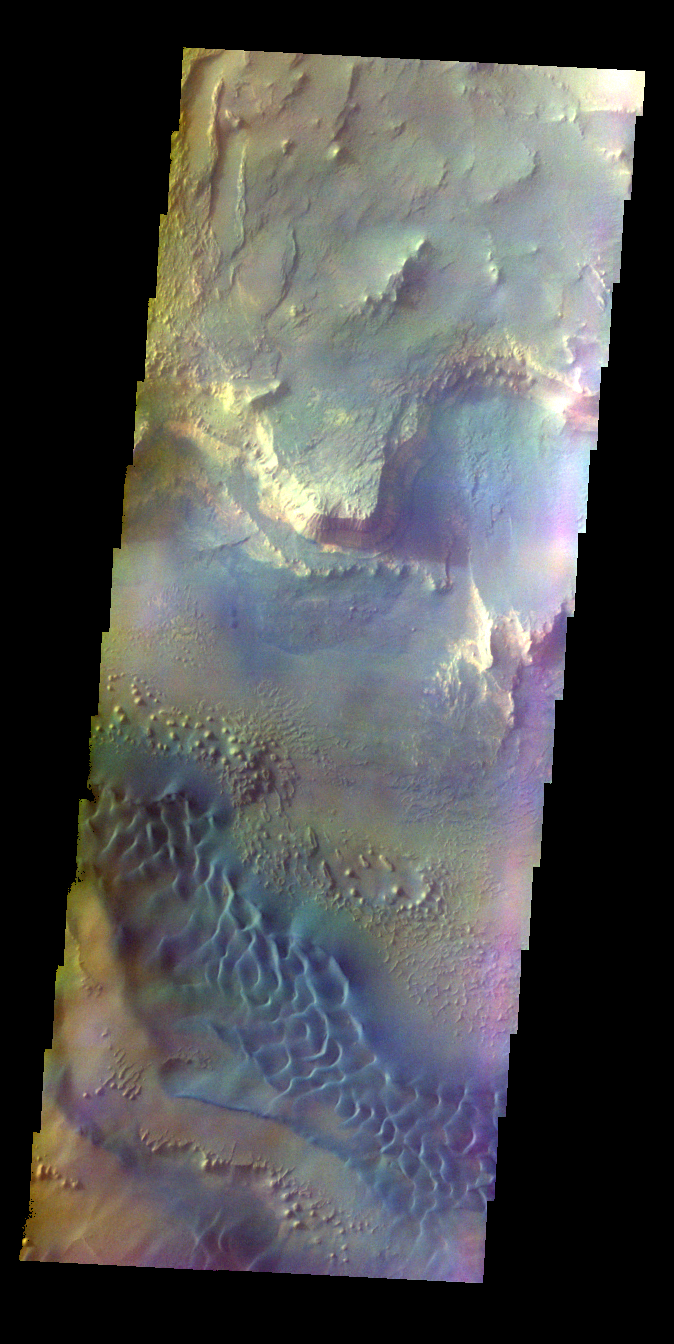

Melas Chasma – False Color

The THEMIS VIS camera contains 5 filters. The data from different filters can be combined in multiple ways to create a false color image. These false color images may reveal subtle variations of the surface not easily identified in a single band image. Today’s false color image shows part of Melas Chasma.

Credit: NASA/JPL-Caltech/ASU